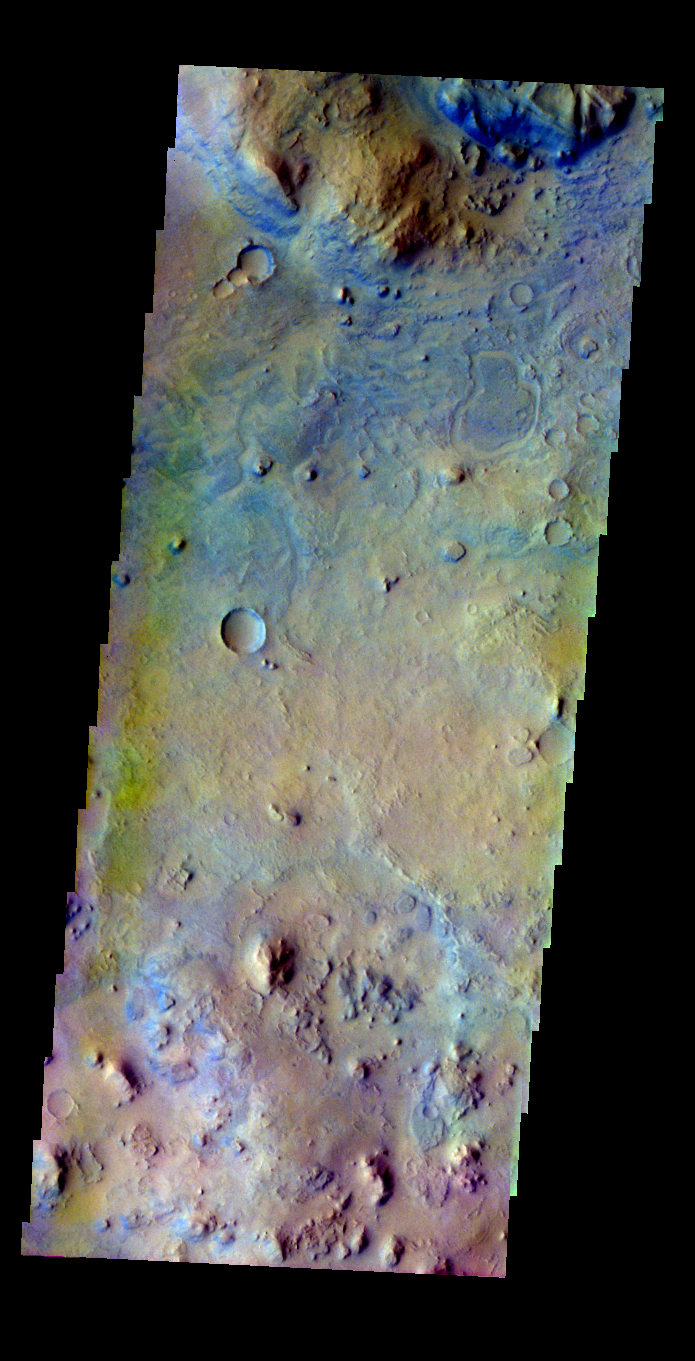

Nili Fossae

Released 9 June 2004

This image was collected June 23, 2002 during northern spring season. The local time at the image location was about 4 pm. The image shows an area in the Nili Fossae region.

The THEMIS VIS camera is capable of capturing color images of the martian surface using its five different color filters. In this mode of operation, the spatial resolution and coverage of the image must be reduced to accommodate the additional data volume produced from the use of multiple filters. To make a color image, three of the five filter images (each in grayscale) are selected. Each is contrast enhanced and then converted to a red, green, or blue intensity image. These three images are then combined to produce a full color, single image. Because the THEMIS color filters don’t span the full range of colors seen by the human eye, a color THEMIS image does not represent true color. Also, because each single-filter image is contrast enhanced before inclusion in the three-color image, the apparent color variation of the scene is exaggerated. Nevertheless, the color variation that does appear is representative of some change in color, however subtle, in the actual scene. Note that the long edges of THEMIS color images typically contain color artifacts that do not represent surface variation.

Image information: VIS instrument. Latitude 22, Longitude 79.3 East (280.7 West). 38 meter/pixel resolution.

Note: this THEMIS visual image has not been radiometrically nor geometrically calibrated for this preliminary release. An empirical correction has been performed to remove instrumental effects. A linear shift has been applied in the cross-track and down-track direction to approximate spacecraft and planetary motion. Fully calibrated and geometrically projected images will be released through the Planetary Data System in accordance with Project policies at a later time.

NASA’s Jet Propulsion Laboratory manages the 2001 Mars Odyssey mission for NASA’s Office of Space Science, Washington, D.C. The Thermal Emission Imaging System (THEMIS) was developed by Arizona State University, Tempe, in collaboration with Raytheon Santa Barbara Remote Sensing. The THEMIS investigation is led by Dr. Philip Christensen at Arizona State University. Lockheed Martin Astronautics, Denver, is the prime contractor for the Odyssey project, and developed and built the orbiter. Mission operations are conducted jointly from Lockheed Martin and from JPL, a division of the California Institute of Technology in Pasadena.

Credit: NASA/JPL/Arizona State University